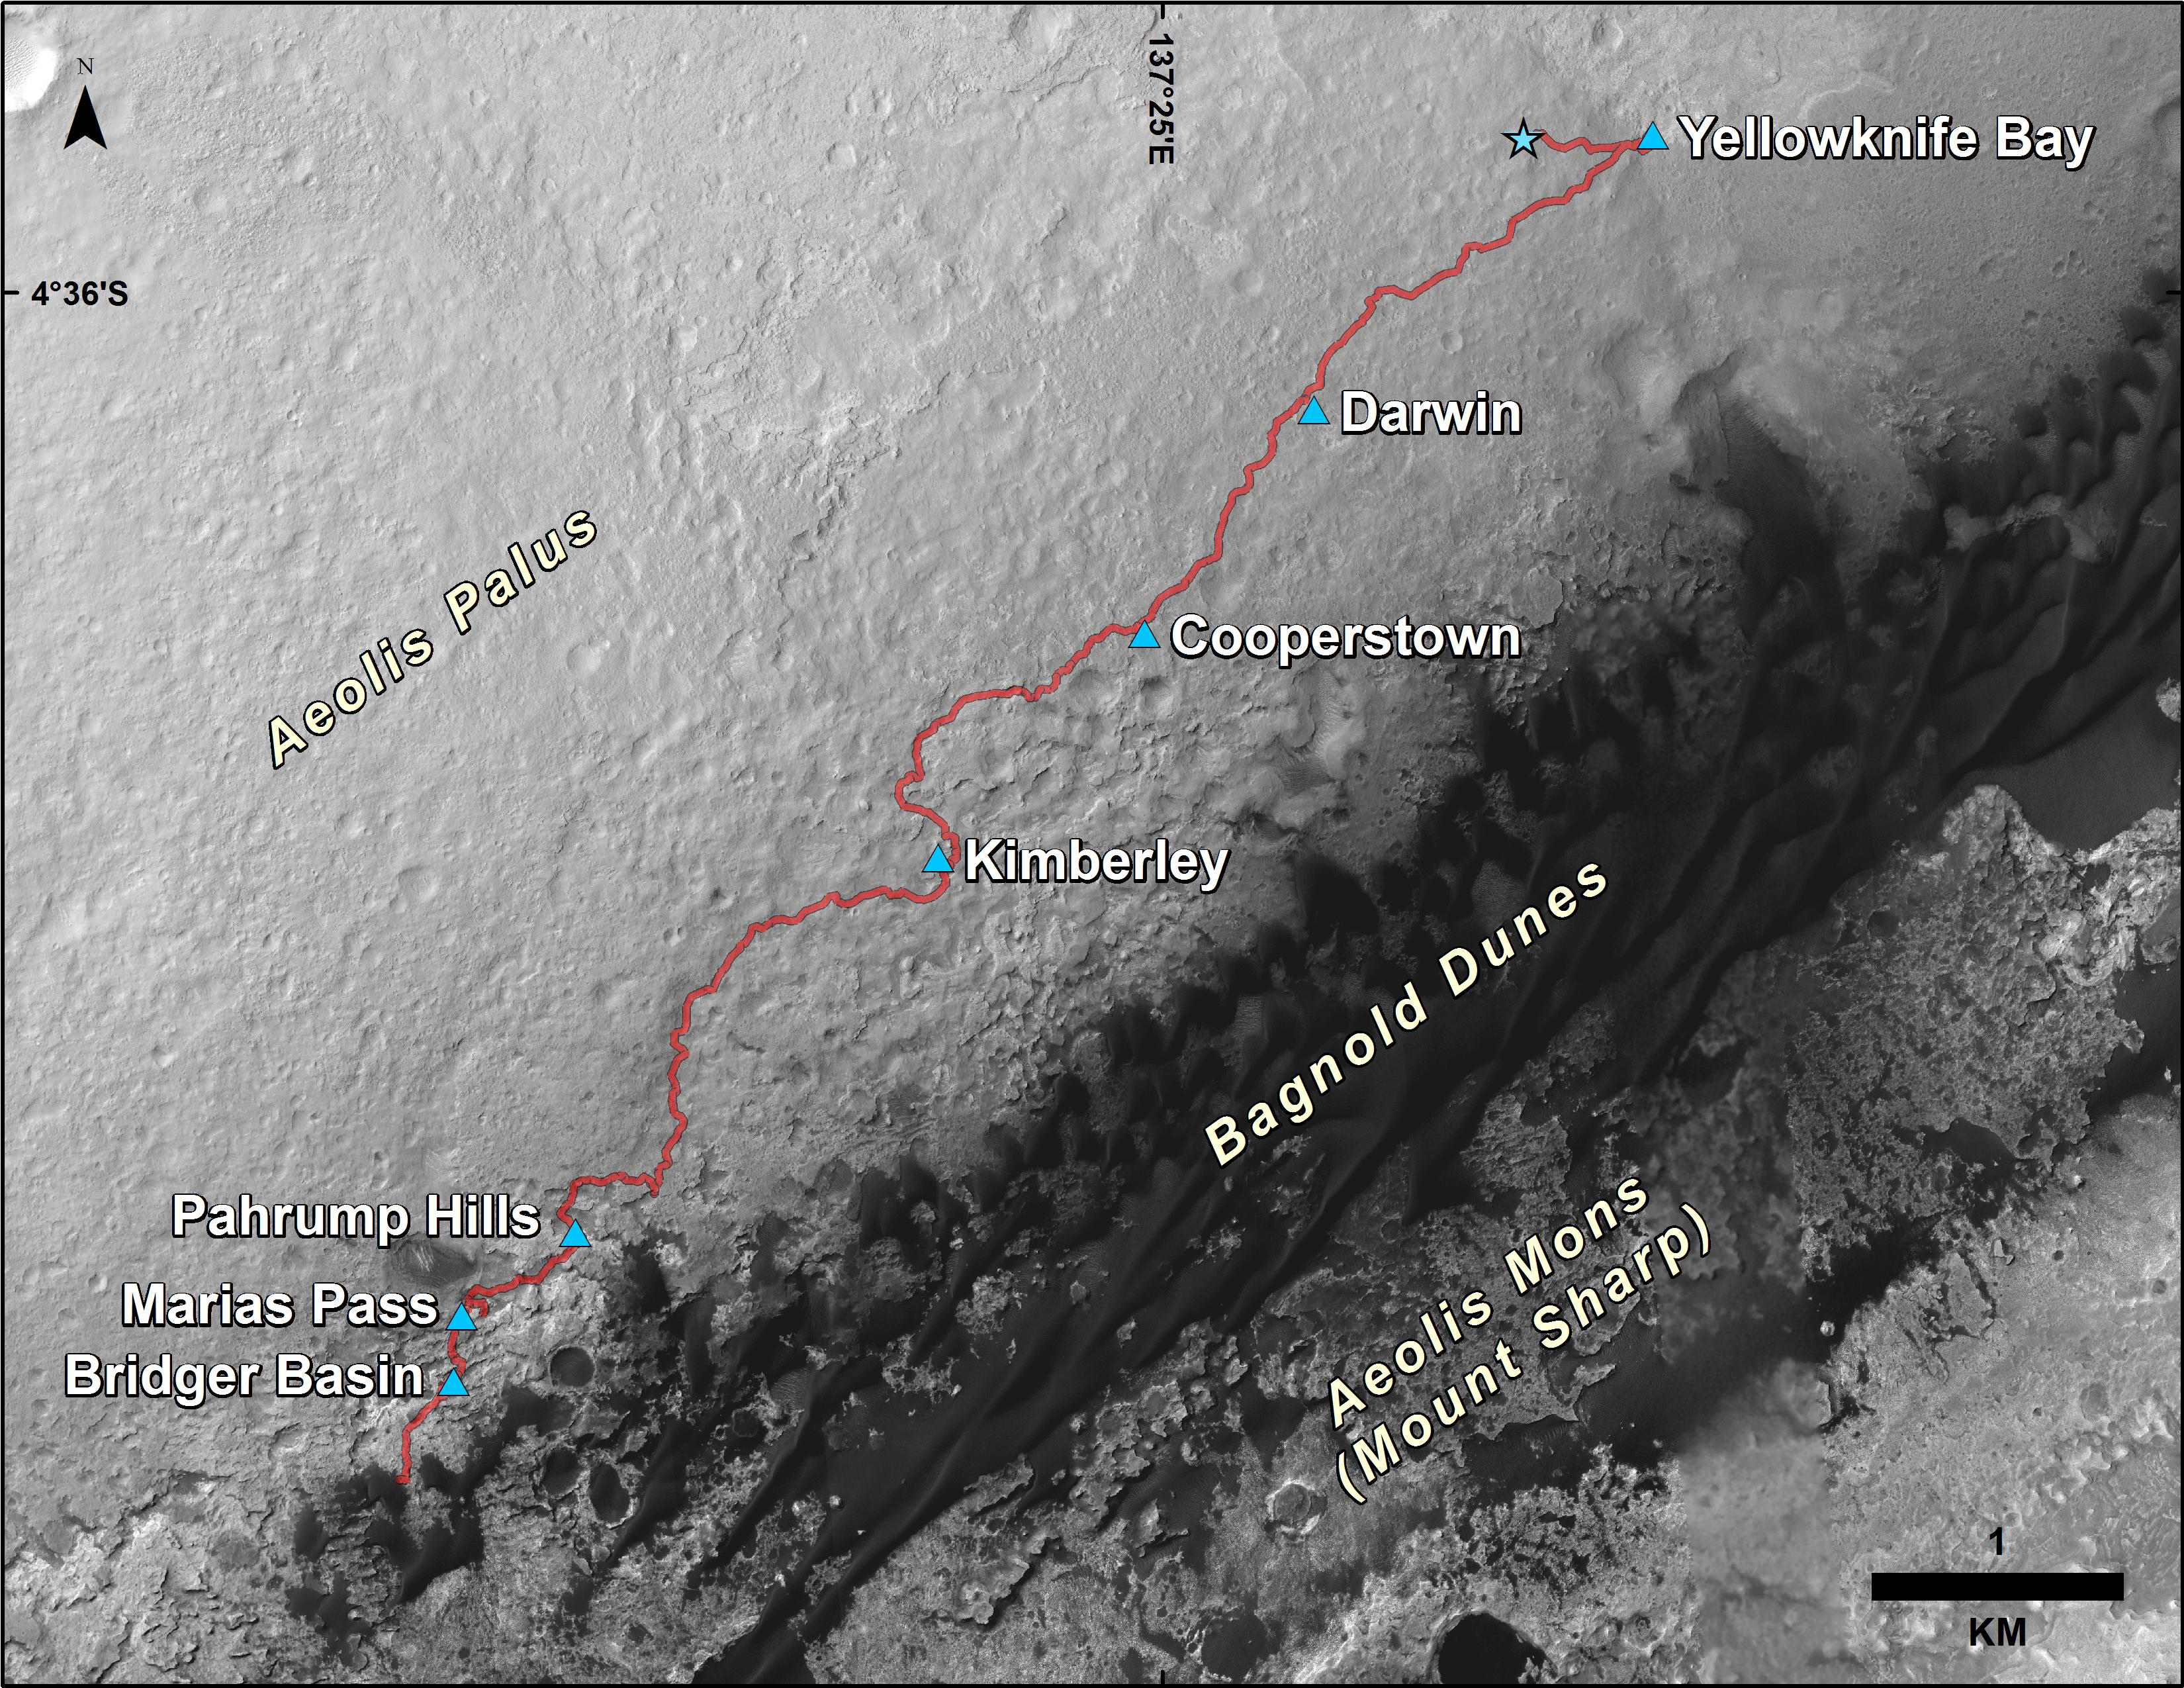

Curiosity Rover’s Traverse, First 1,185 Sols on Mars

This map shows the route driven by NASA’s Curiosity Mars rover from the location where it landed in August 2012 to its location in December 2015, at examples of the “Bagnold Dunes.” The mission’s investigation targets in the “Marias Pass” and “Bridger Basin” areas included rocks with compositions high in silica.

The traverse line covers drives completed through the 1,185th Martian day, or sol, of Curiosity’s work on Mars (Dec. 6, 2015).

The base image for this map is from the High Resolution Imaging Science Experiment (HiRISE) camera on NASA’s Mars Reconnaissance Orbiter. North is up. Bagnold Dunes form a band of dark, wind-blown material at the foot of Mount Sharp.

The scale bar at lower right represents one kilometer (0.62 mile). For broader-context images of the area, see PIA17355, PIA16064 and PIA16058.

NASA’s Jet Propulsion Laboratory, a division of the California Institute of Technology, Pasadena, manages the Mars Science Laboratory Project and Mars Reconnaissance Orbiter Project for NASA’s Science Mission Directorate, Washington.

Credit: NASA/JPL-Caltech/Univ. of Arizona